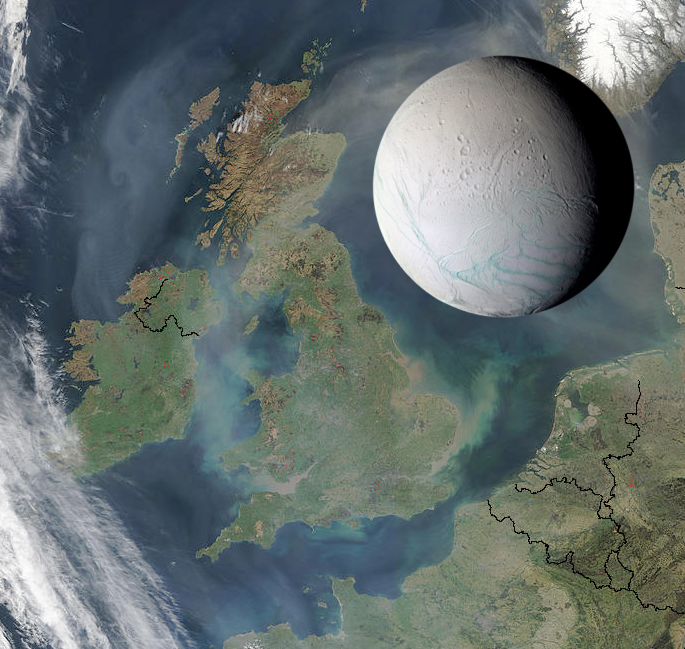

Enceladus to Scale

Saturn’s moon Enceladus is only 505 kilometers (314 miles) across, small enough to fit within the length of the United Kingdom, as illustrated here. The intriguing icy moon also could fit comfortably within the states of Arizona or Colorado.

The Cassini-Huygens mission is a cooperative project of NASA, the European Space Agency and the Italian Space Agency. The Jet Propulsion Laboratory, a division of the California Institute of Technology in Pasadena, manages the mission for NASA’s Science Mission Directorate, Washington, D.C. The Cassini orbiter was designed, developed and assembled at JPL.

Credit: NASA/JPL/Space Science Institute